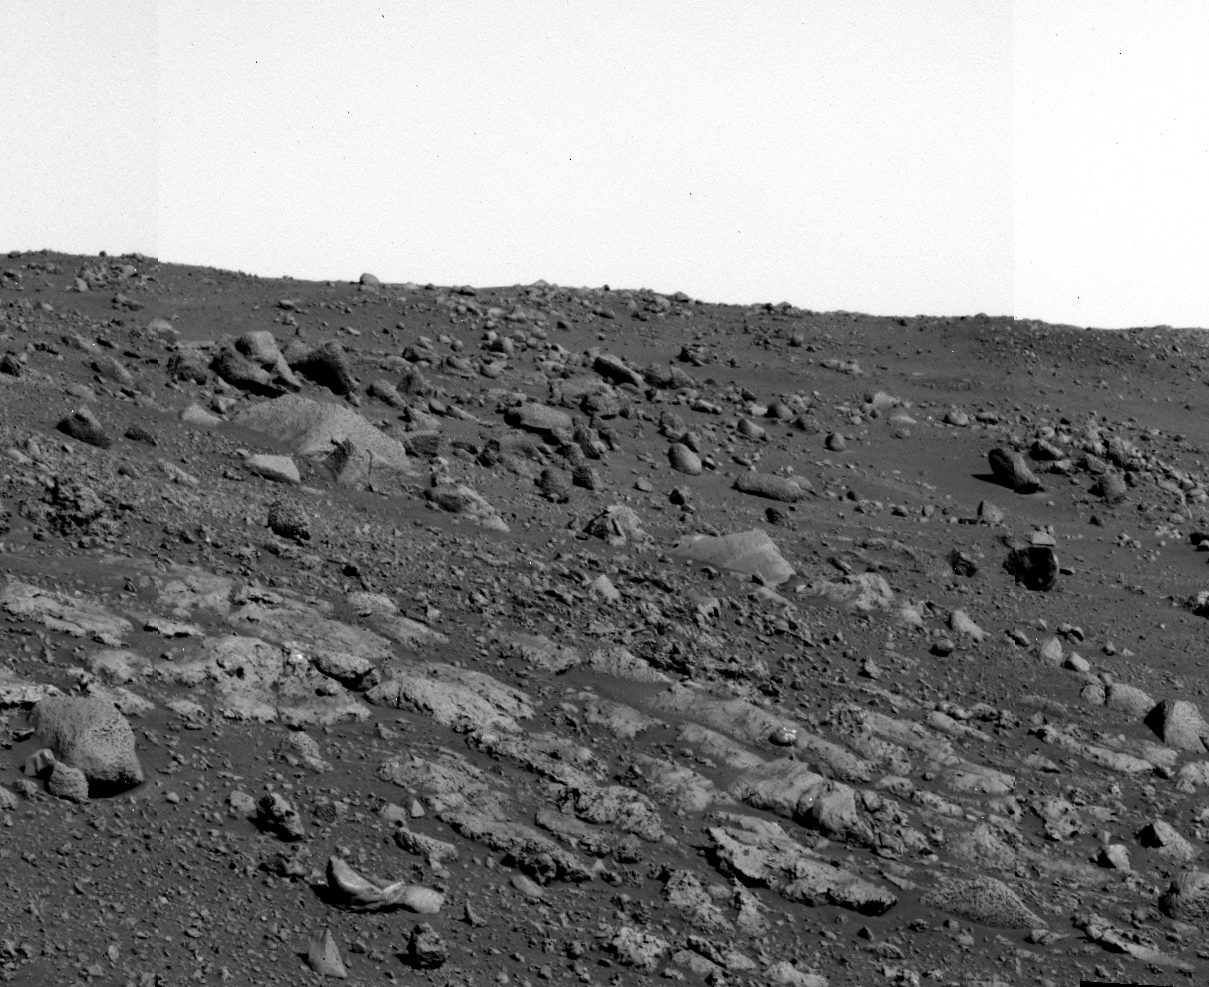

Visiting ‘Voltaire’

Spirit’s panoramic camera took this mosaic on martian day, or sol, 549 (July 20, 2005), as it approached a suite of layered rocks named “Voltaire.” Seven to eight discrete layers can be seen in the bottom portion of the image, running from upper left to lower right. These rock layers are about 20 to 40 centimeters (8 to 16 inches) wide, and extend several meters in length. Spirit visited “Haussmann” and several other rocks within the layered suite to perform close-up imaging, and to obtain measurements from its Moessbauer and alpha particle X-ray spectrometers.

Credit: NASA/JPL/Cornell/USGS